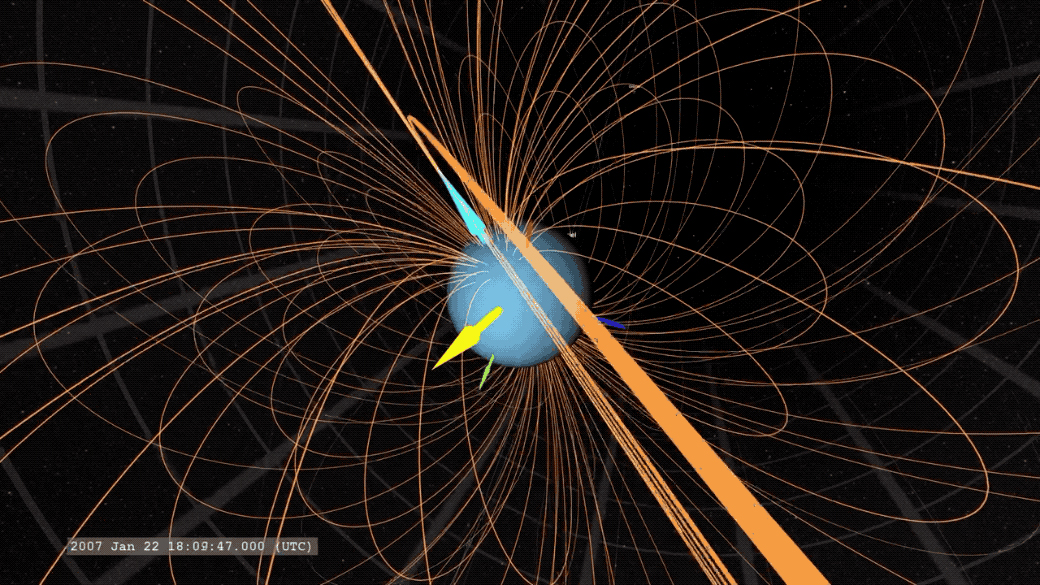

GIF of Uranus’ Magnetic Field

An animated GIF showing Uranus’ magnetic field. The yellow arrow points to the Sun, the light blue arrow marks Uranus’ magnetic axis, and the dark blue arrow marks Uranus’ rotation axis.

Credit: NASA/Scientific Visualization Studio/Tom Bridgman